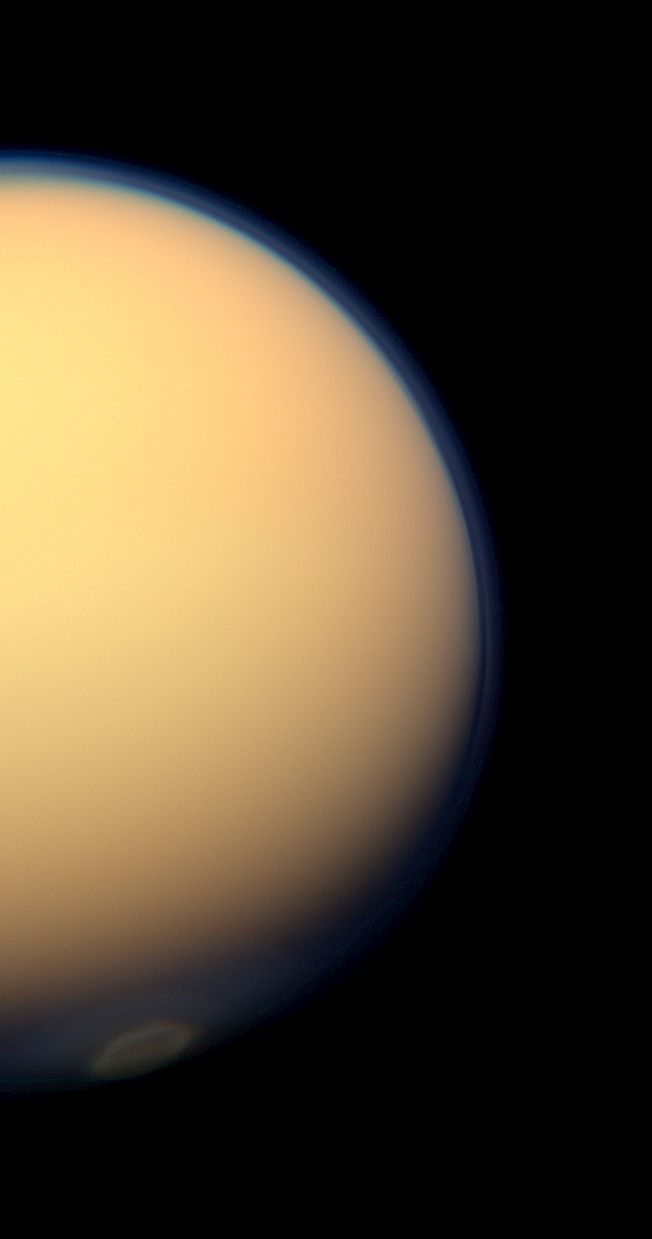

Polar Vortex in Color

The recently formed south polar vortex stands out in the color-swaddled atmosphere of Saturn’s largest moon, Titan, in this natural color view from NASA’s Cassini spacecraft.

See PIA14919 and PIA14920 to learn more about this mass of swirling gas around the pole in the atmosphere.

Images taken using red, green and blue spectral filters were combined to create this natural color view. The images were acquired with the Cassini spacecraft wide-angle camera on July 25, 2012, at a distance of approximately 64,000 miles (103,000 kilometers) from Titan. Image scale is 4 miles (6 kilometers) per pixel.

The Cassini-Huygens mission is a cooperative project of NASA, the European Space Agency and the Italian Space Agency. The Jet Propulsion Laboratory, a division of the California Institute of Technology in Pasadena, manages the mission for NASA’s Science Mission Directorate, Washington, D.C. The Cassini orbiter and its two onboard cameras were designed, developed and assembled at JPL. The imaging operations center is based at the Space Science Institute in Boulder, Colo.

Credit: NASA/JPL-Caltech/Space Science Institute